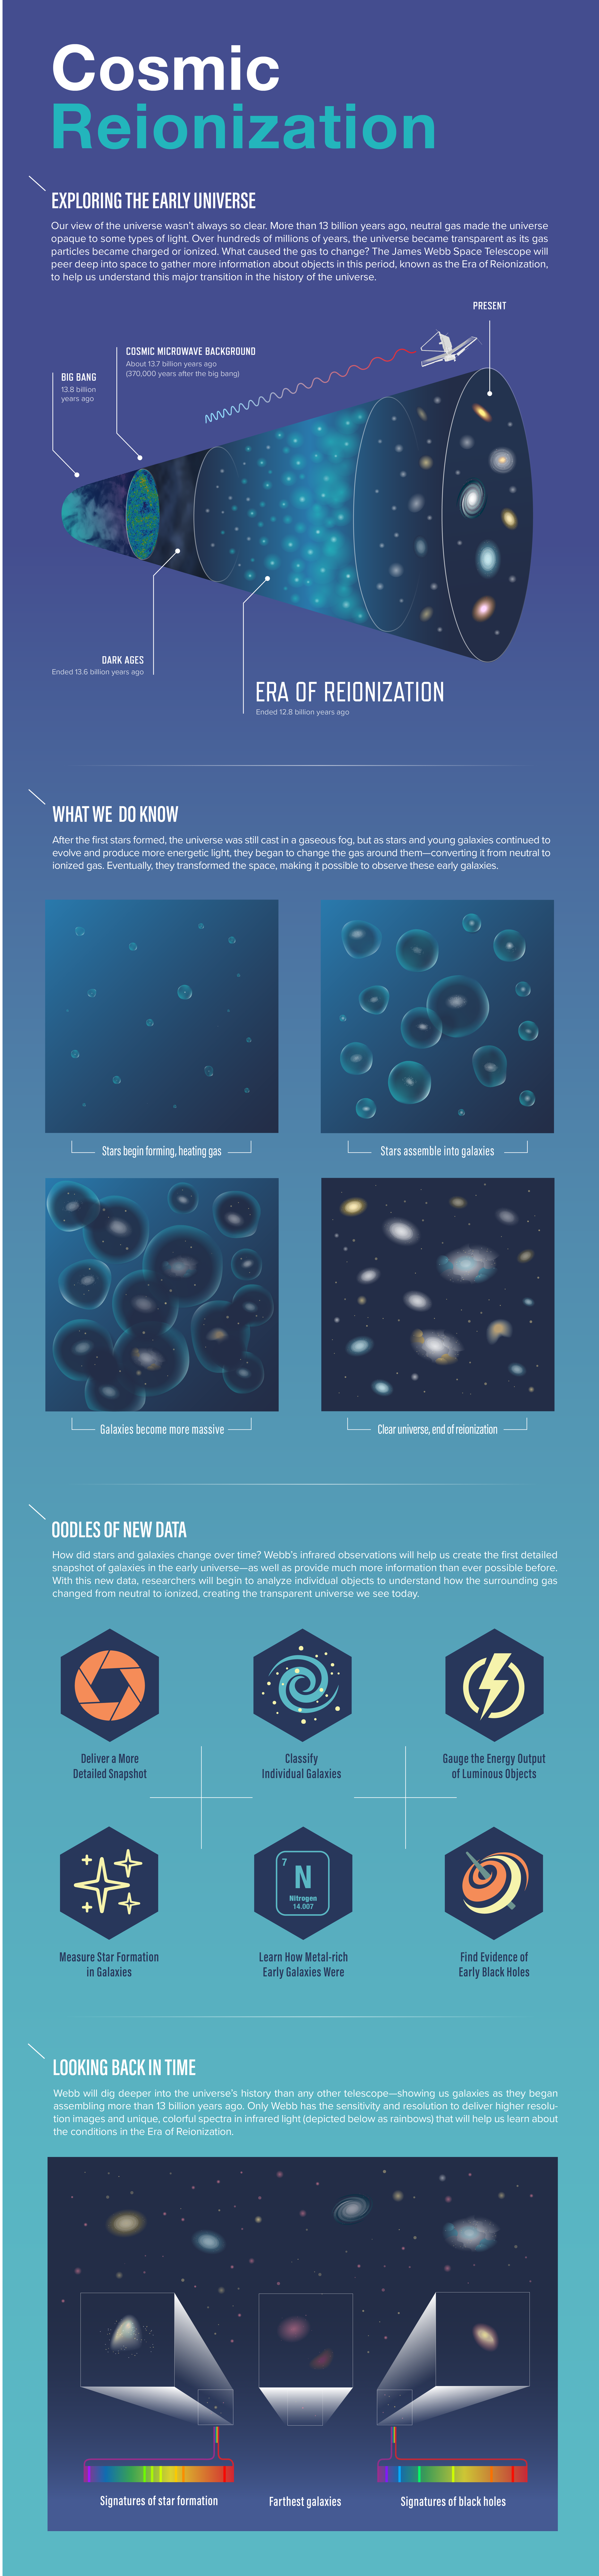

Cosmic Reionization

More than 13 billion years ago, during the Era of Reionization, the universe was a very different place. The gas between galaxies was largely opaque to energetic light, making it difficult to observe young galaxies. What allowed the universe to become completely ionized, or transparent, eventually leading to the “clear” conditions detected in much of the universe today? The James Webb Space Telescope will peer deep into space to gather more information about objects that existed during the Era of Reionization to help us understand this major transition in the history of the universe.

Credit: Image: NASA, ESA, CSA, Joyce Kang (STScI)